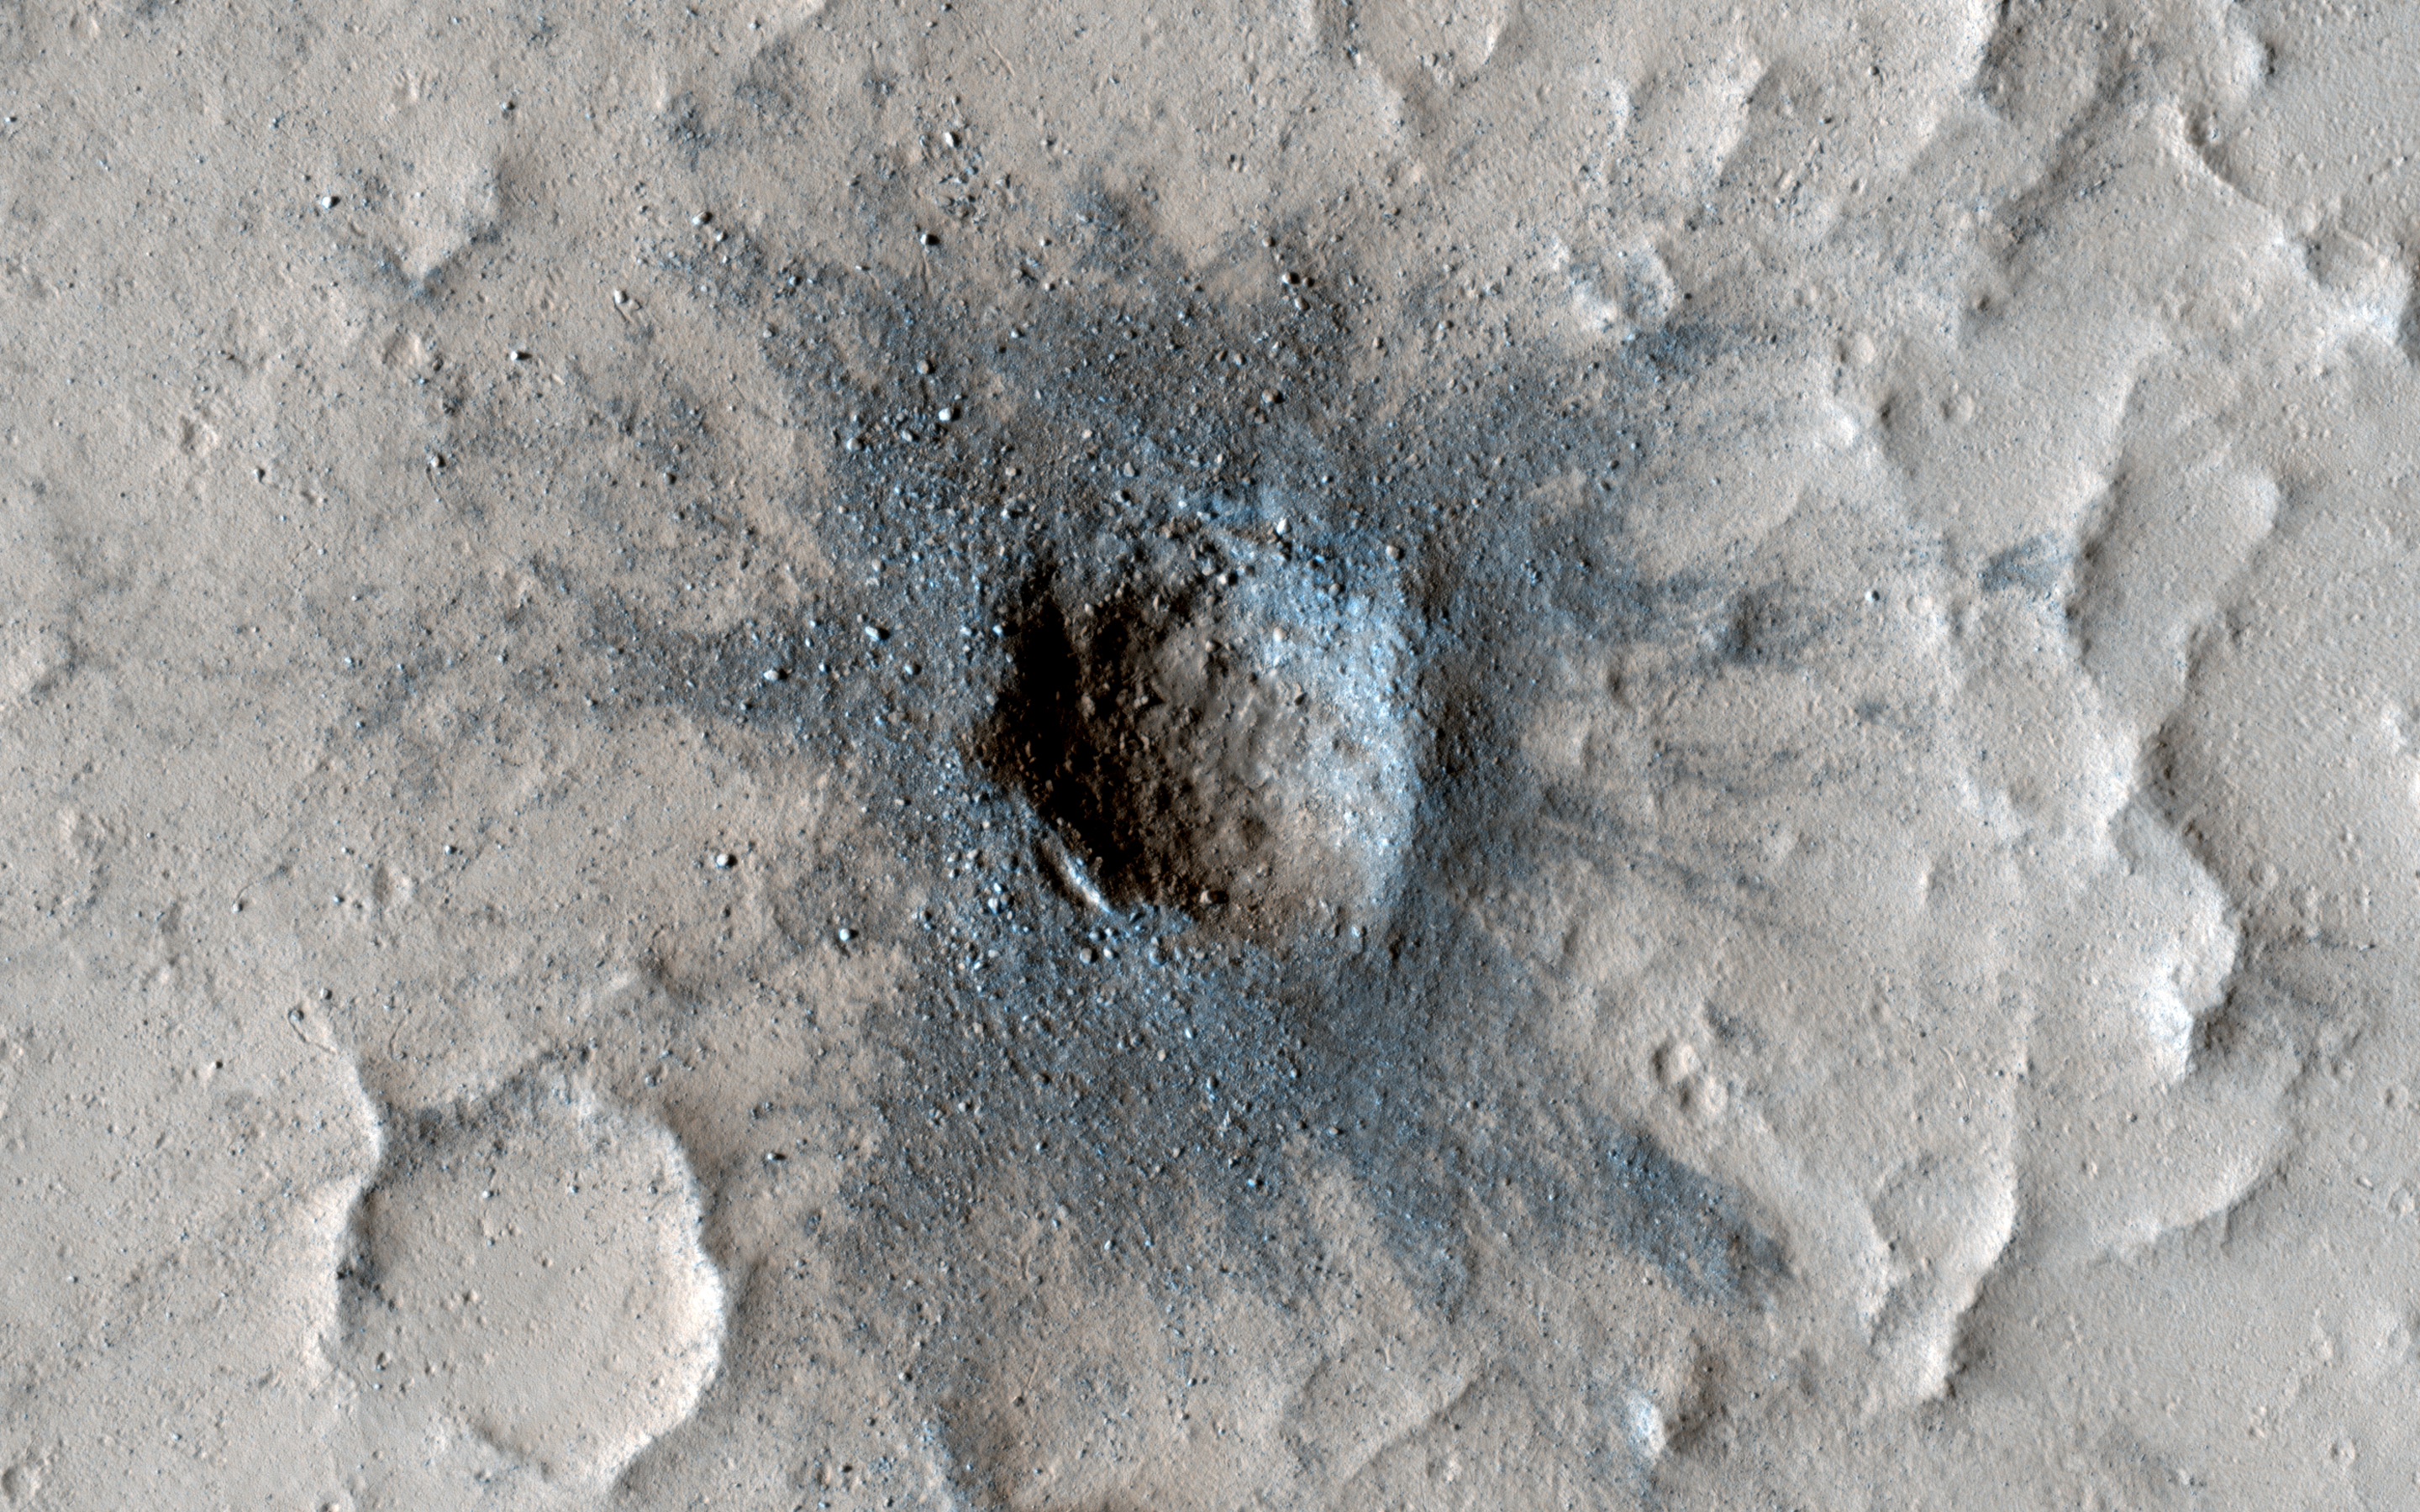

Slow Changes at an Old Impact Crater

New impact craters on Mars are often darker than their surroundings and have lots of boulders in their interior. The crater in this image has all those attributes and looks like it may have occurred very recently; however, it’s been seen in images dating back 50 years to the Mariner 9 mission.

HiRISE has imaged this crater a few times (most recently in January 2022) to check for changes. We expect that over time the dark coloring will fade and many of the boulders will be buried by sand and dust. Learning how fast this process happens helps us understand changes on the Martian surface today. So far however, this crater has been rather persistent and shows little change from our first image in 2007.

The map is projected here at a scale of 25 centimeters (9.8 inches) per pixel. (The original image scale is 27.4 centimeters [10.8 inches] per pixel [with 1 x 1 binning]; objects on the order of 82 centimeters [32.3 inches] across are resolved.) North is up.

The University of Arizona, in Tucson, operates HiRISE, which was built by Ball Aerospace & Technologies Corp., in Boulder, Colorado. NASA’s Jet Propulsion Laboratory, a division of Caltech in Pasadena, California, manages the Mars Reconnaissance Orbiter Project for NASA’s Science Mission Directorate, Washington.

Credit: NASA/JPL-Caltech/University of Arizona